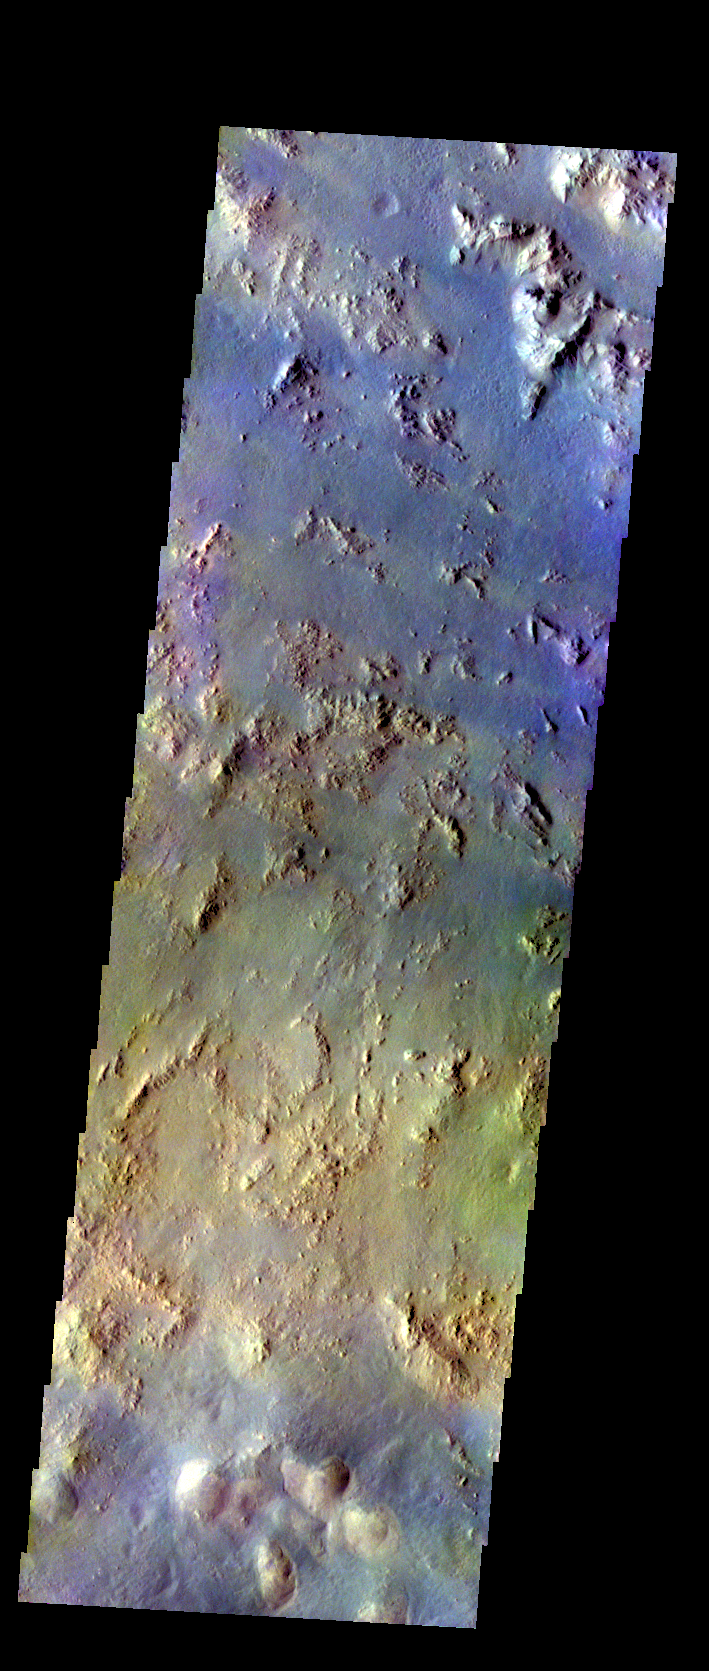

Argyre Basin Margin – False Color

The THEMIS VIS camera contains 5 filters. The data from different filters can be combined in multiple ways to create a false color image. These false color images may reveal subtle variations of the surface not easily identified in a single band image. Today’s false color image shows the plains between Hale Crater and Argyre Planitia.

Credit: NASA/JPL-Caltech/ASU